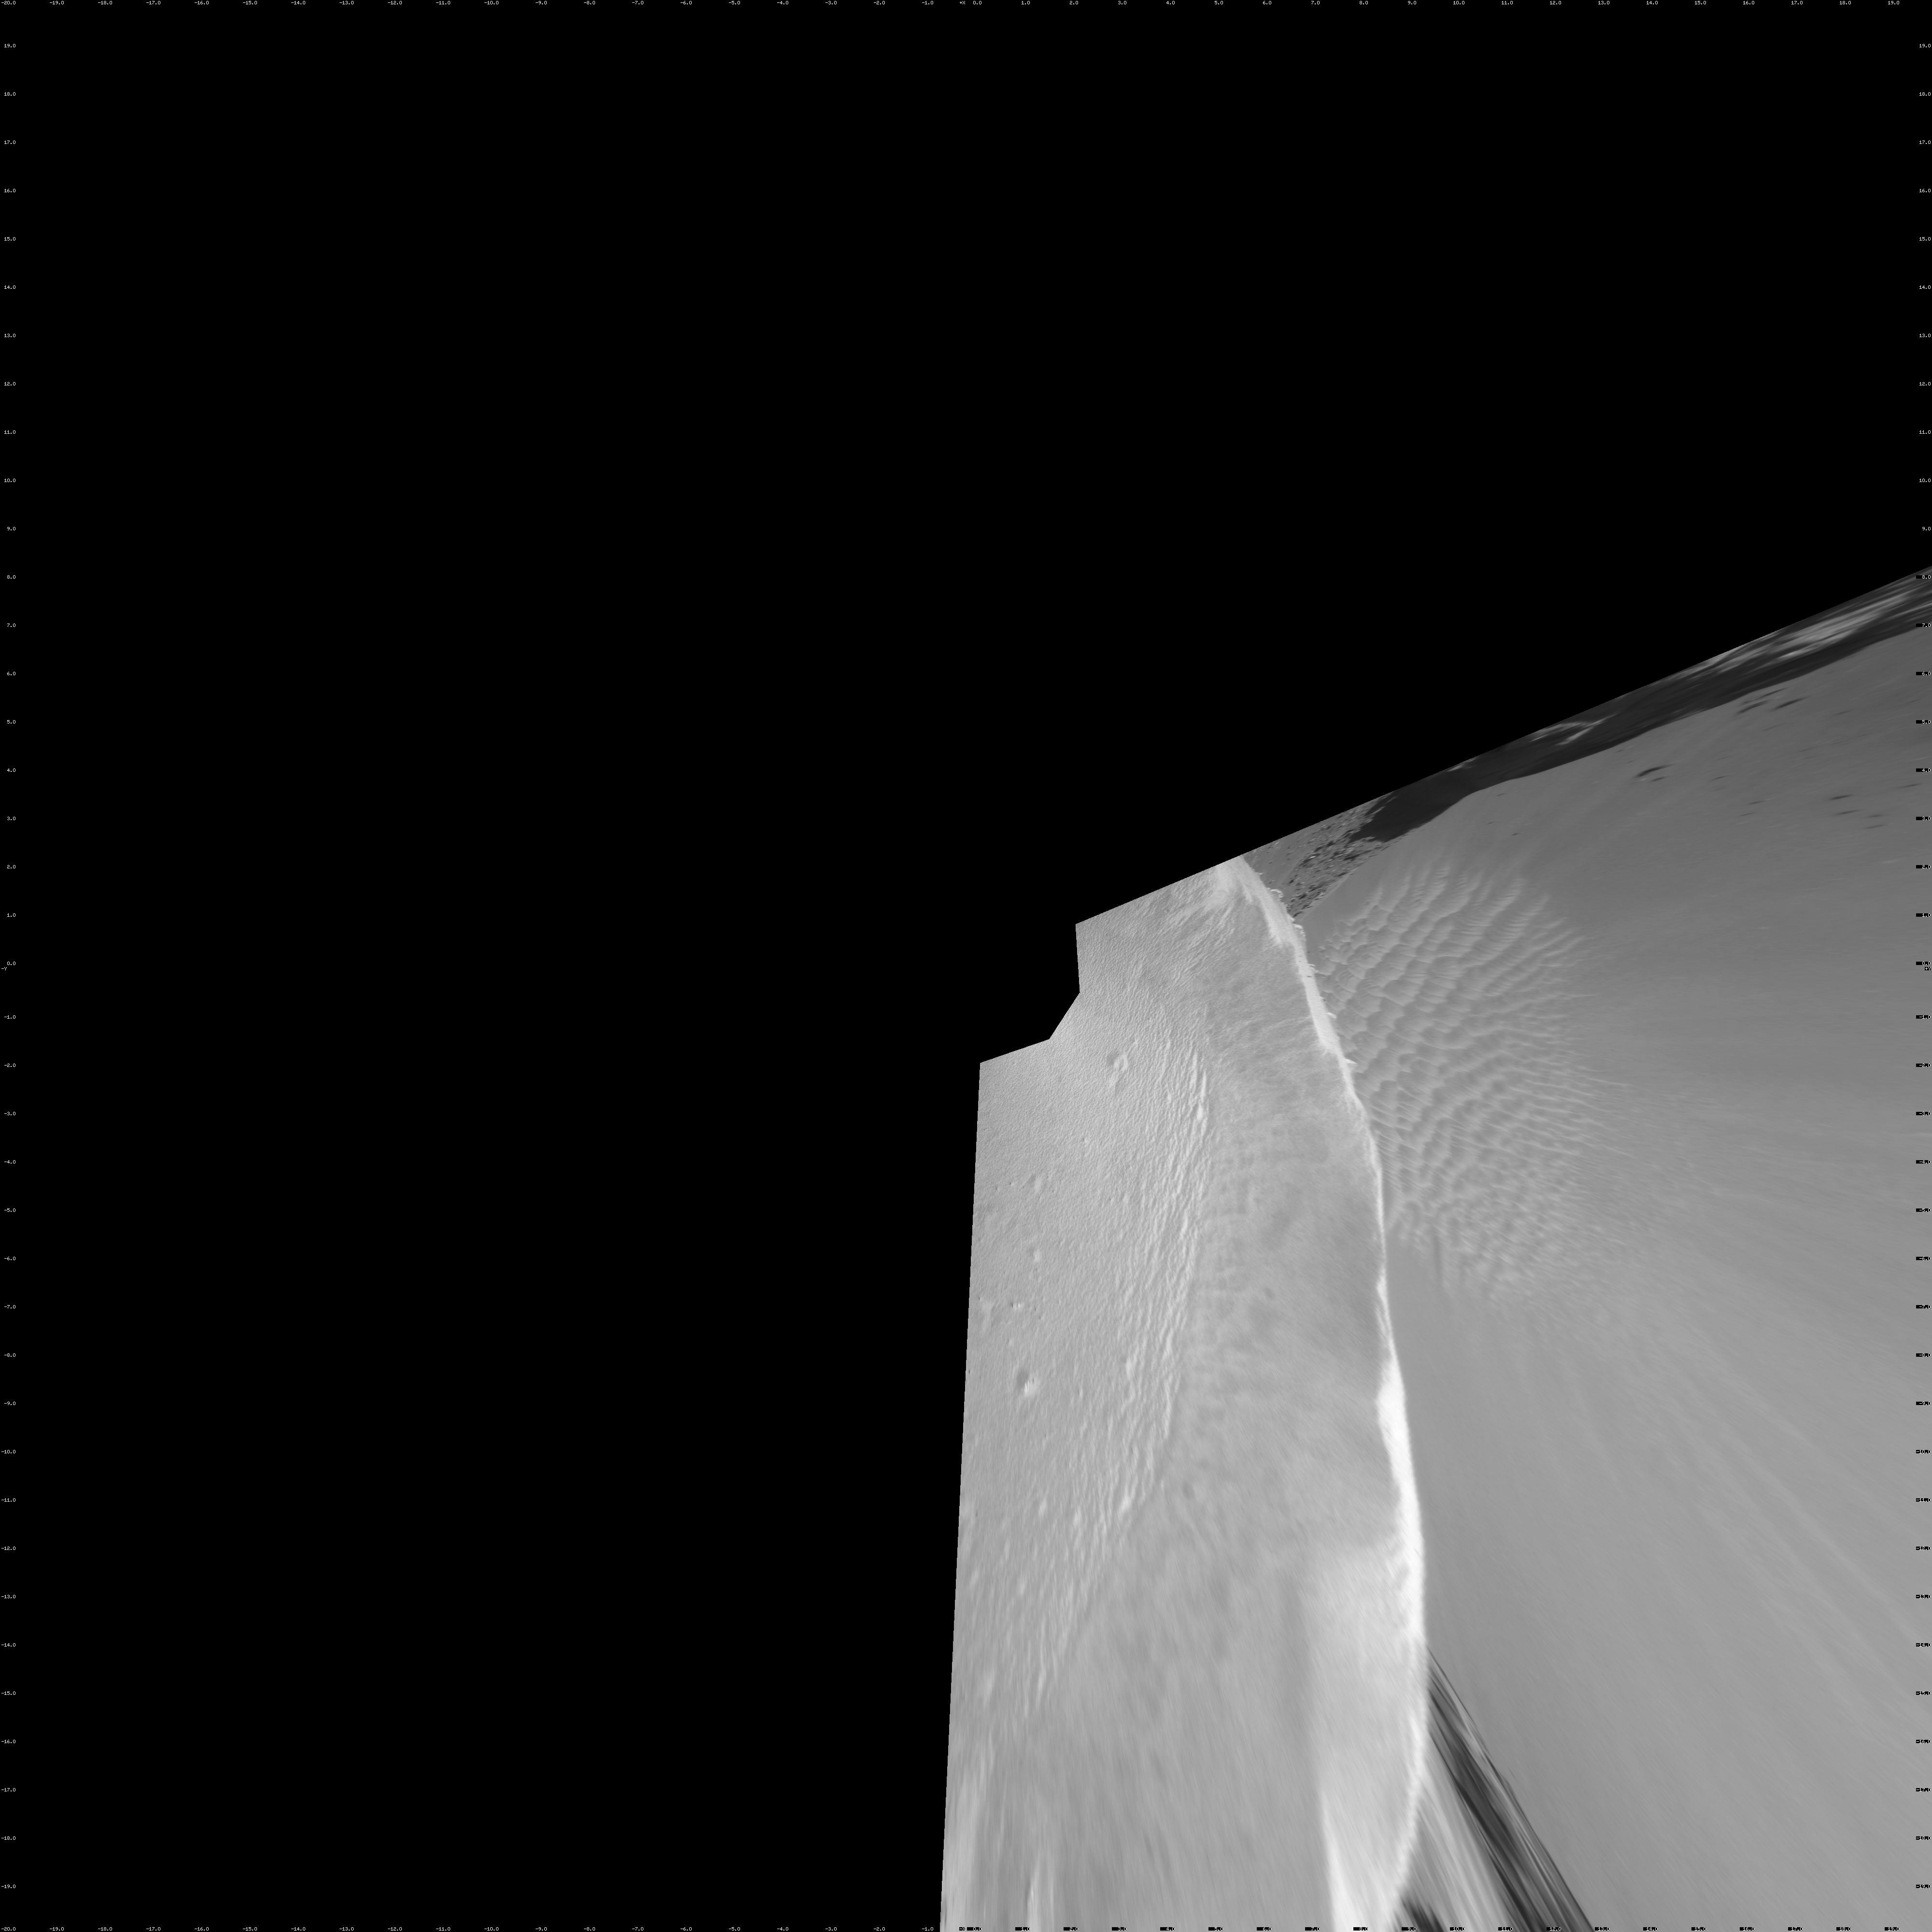

On the Rim of ‘Victoria Crater’ (Vertical Projection)

NASA’s Mars rover Opportunity reached the rim of “Victoria Crater” in Mars’ Meridiani Planum region with a 26-meter (85-foot) drive during the rover’s 951st Martian day, or sol (Sept. 26, 2006). After the drive, the rover’s navigation camera took the three exposures combined into this view of the crater’s interior. This crater has been the mission’s long-term destination for the past 21 Earth months.

A half mile in the distance one can see about 20 percent of the far side of the crater framed by the rocky cliffs in the foreground to the left and right of the image. The rim of the crater is composed of alternating promontories, rocky points towering approximately 70 meters (230 feet) above the crater floor, and recessed alcoves. The bottom of the crater is covered by sand that has been shaped into ripples by the Martian wind.

The position at the end of the sol 951 drive is about six meters from the lip of an alcove called “Duck Bay.” The rover team planned a drive for sol 952 that would move a few more meters forward, plus more imaging of the near and far walls of the crater.

Victoria Crater is about five times wider than “Endurance Crater,” which Opportunity spent six months examining in 2004, and about 40 times wider than “Eagle Crater,” where Opportunity first landed.

This view is presented as a vertical projection with geometric seam correction.

Credit: NASA/JPL-Caltech